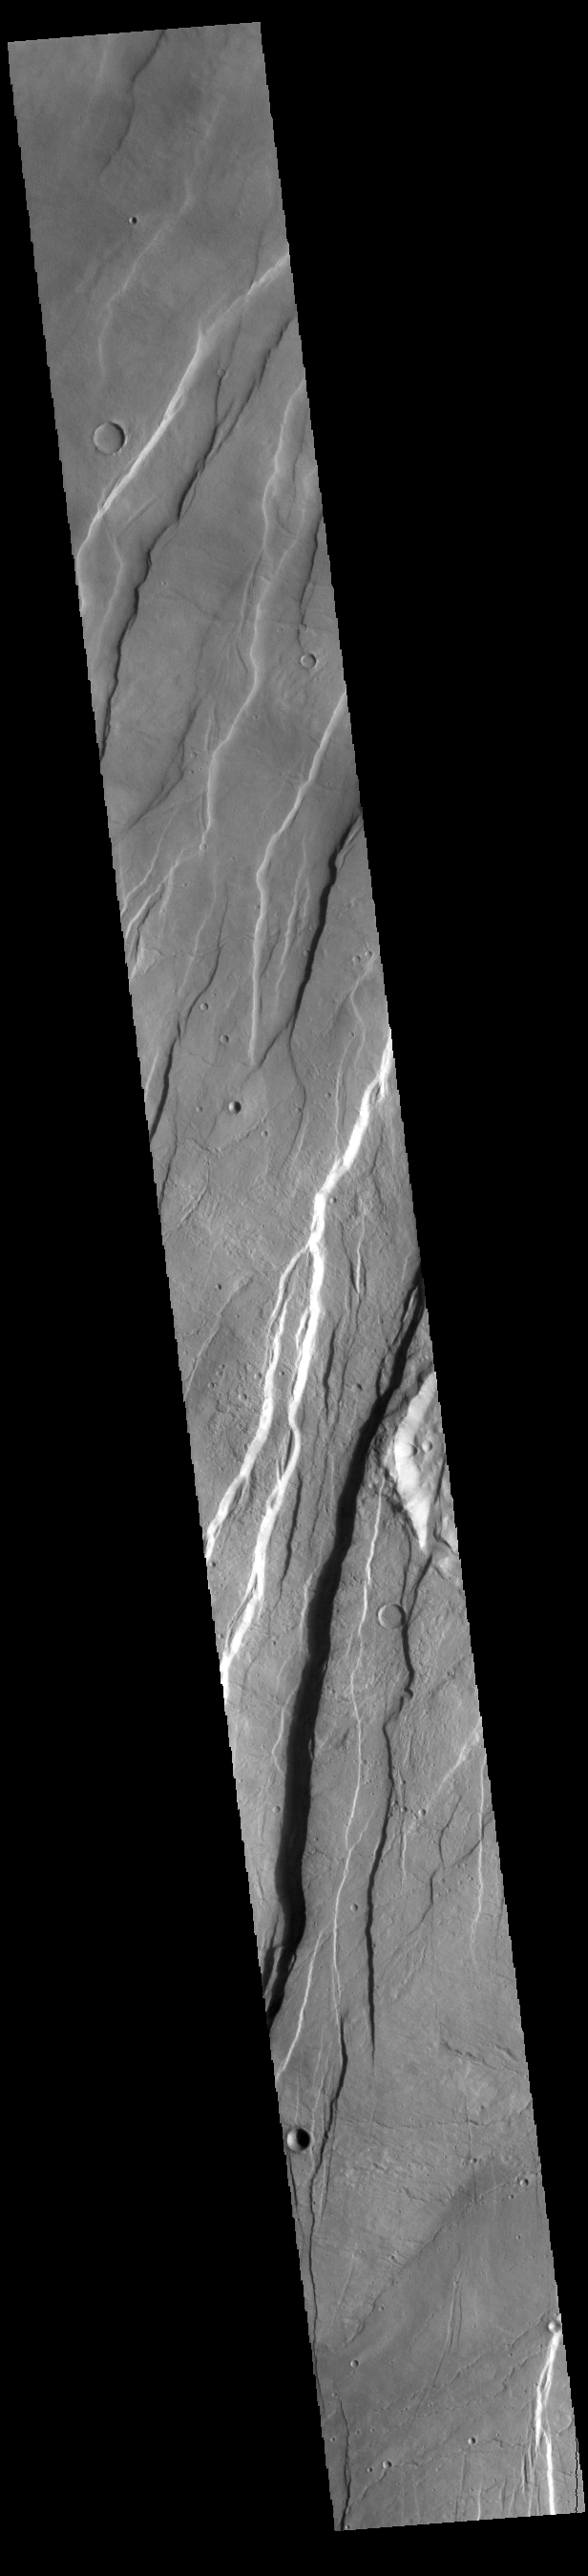

Tantalus Fossae

Today’s VIS image shows a portion of Tantalus Fossae. The linear features are tectonic graben. Graben are formed by extension of the crust and faulting. When large amounts of pressure or tension are applied to rocks on timescales that are fast enough that the rock cannot respond by deforming, the rock breaks along faults. In the case of a graben, two parallel faults are formed by extension of the crust and the rock in between the faults drops downward into the space created by the extension. Numerous sets of graben are visible in this THEMIS image, trending from north-northeast to south-southwest. Because the faults defining the graben are formed perpendicular to the direction of the applied stress, we know that extensional forces were pulling the crust apart in the west-northwest/east-southeast direction.

The large number of graben around Alba Mons is generally believed to be the result of extensional forces associated with the uplift of the volcano. Tantalus Fossae is 2361 km (1467 miles) long.

Credit: NASA/JPL-Caltech/ASU